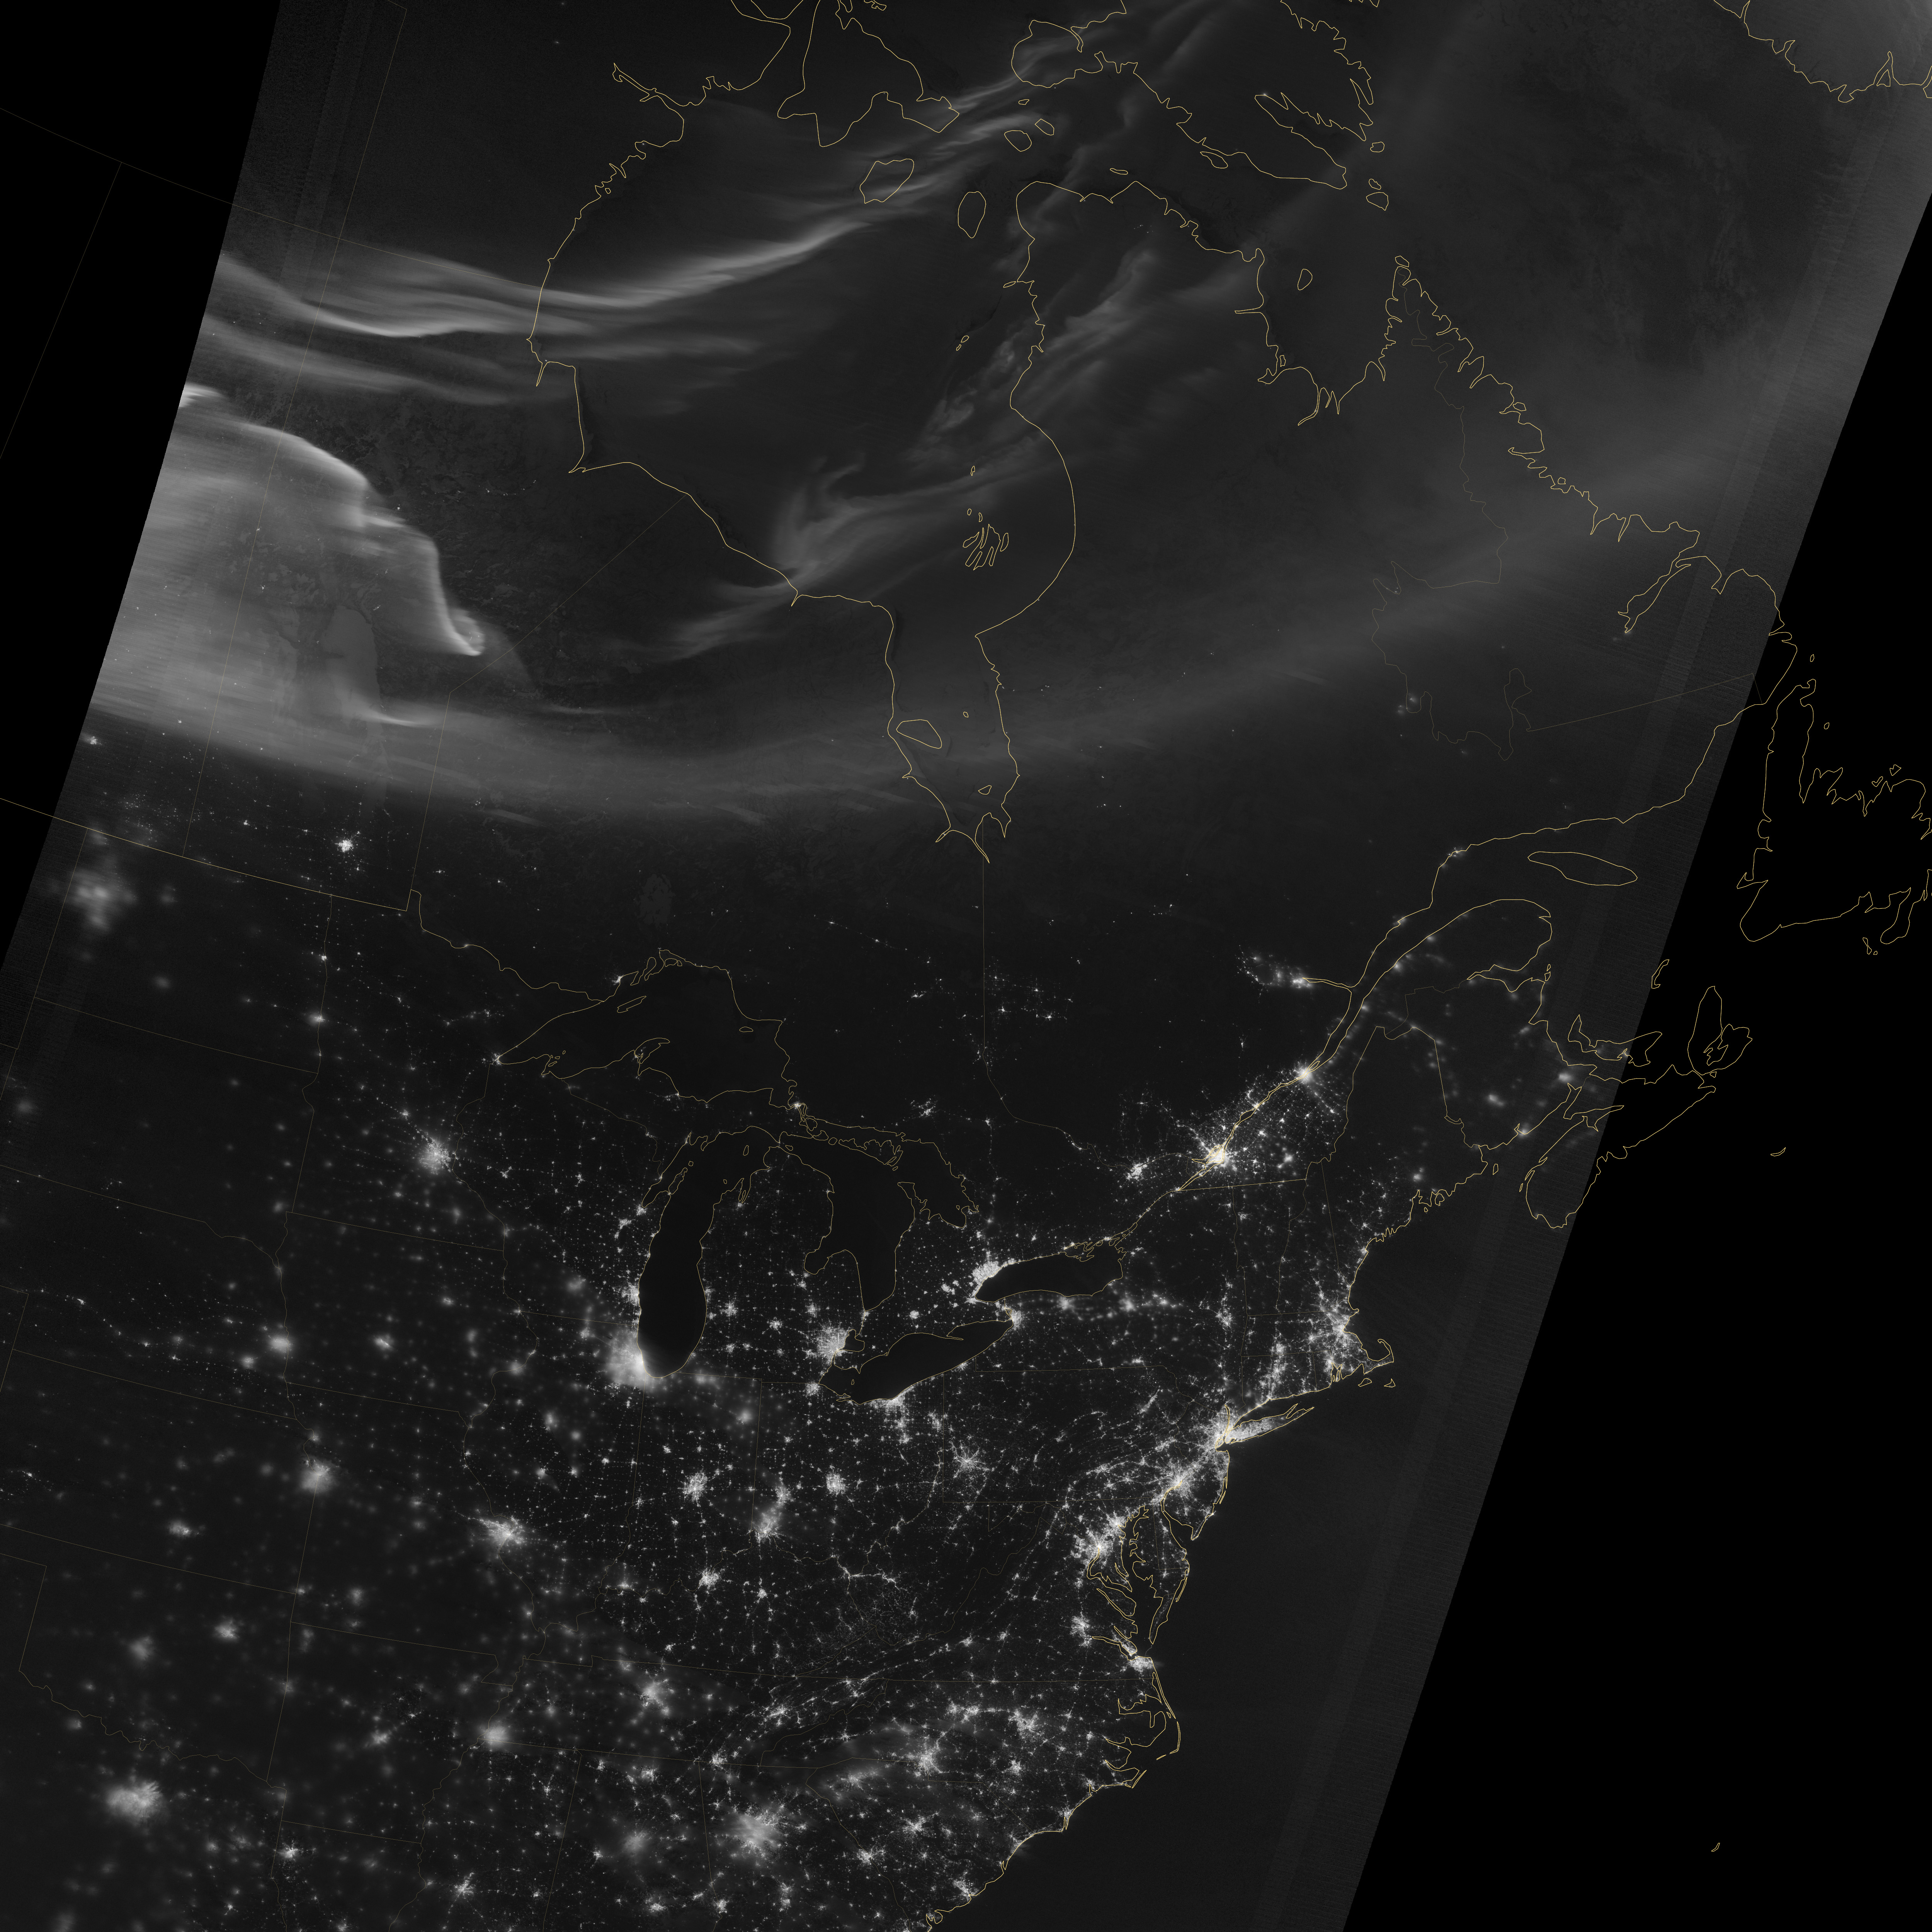

Aurora over North America

Using the “day-night band” (DNB) of the Visible Infrared Imaging Radiometer Suite (VIIRS), the Suomi National Polar-orbiting Partnership (Suomi NPP) satellite acquired this view of the aurora borealis on March 18, 2015. The northern lights stretch across Canada’s Quebec, Ontario, Manitoba, Nunavut, and Newfoundland provinces in the image, and are part of the auroral oval that expanded to middle latitudes because of a geomagnetic storm on March 17, 2015. The DNB sensor detects dim light signals such as auroras, airglow, gas flares, city lights, and reflected moonlight. In the case of the image above, the sensor detected the visible light emissions as energetic particles rained down from Earth’s magnetosphere and into the gases of the upper atmosphere. The images are similar to those collected by the Operational Linescan System flown on U.S. Defense Meteorological Satellite Program (DMSP) satellites for the past three decades. Auroras typically occur when solar flares and coronal mass ejections—or even an active solar wind stream—disturb and distort the magnetosphere, the cocoon of space protected by Earth’s magnetic field. The collision of solar particles and pressure into our planet’s magnetosphere accelerates particles trapped in the space around Earth (such as in the radiation belts). Those particles are sent crashing down into Earth’s upper atmosphere—at altitudes of 100 to 400 kilometers (60 to 250 miles)—where they excite oxygen and nitrogen molecules and release photons of light. The results are rays, sheets, and curtains of dancing light in the sky. Read more: earthobservatory.nasa.gov/NaturalHazards/view.php?id=8555... NASA Earth Observatory image by Jesse Allen, using VIIRS day-night band data from the Suomi National Polar-orbiting Partnership. Suomi NPP is the result of a partnership between NASA, the National Oceanic and Atmospheric Administration, and the Department of Defense.

Credit: NASA Earth Observatory